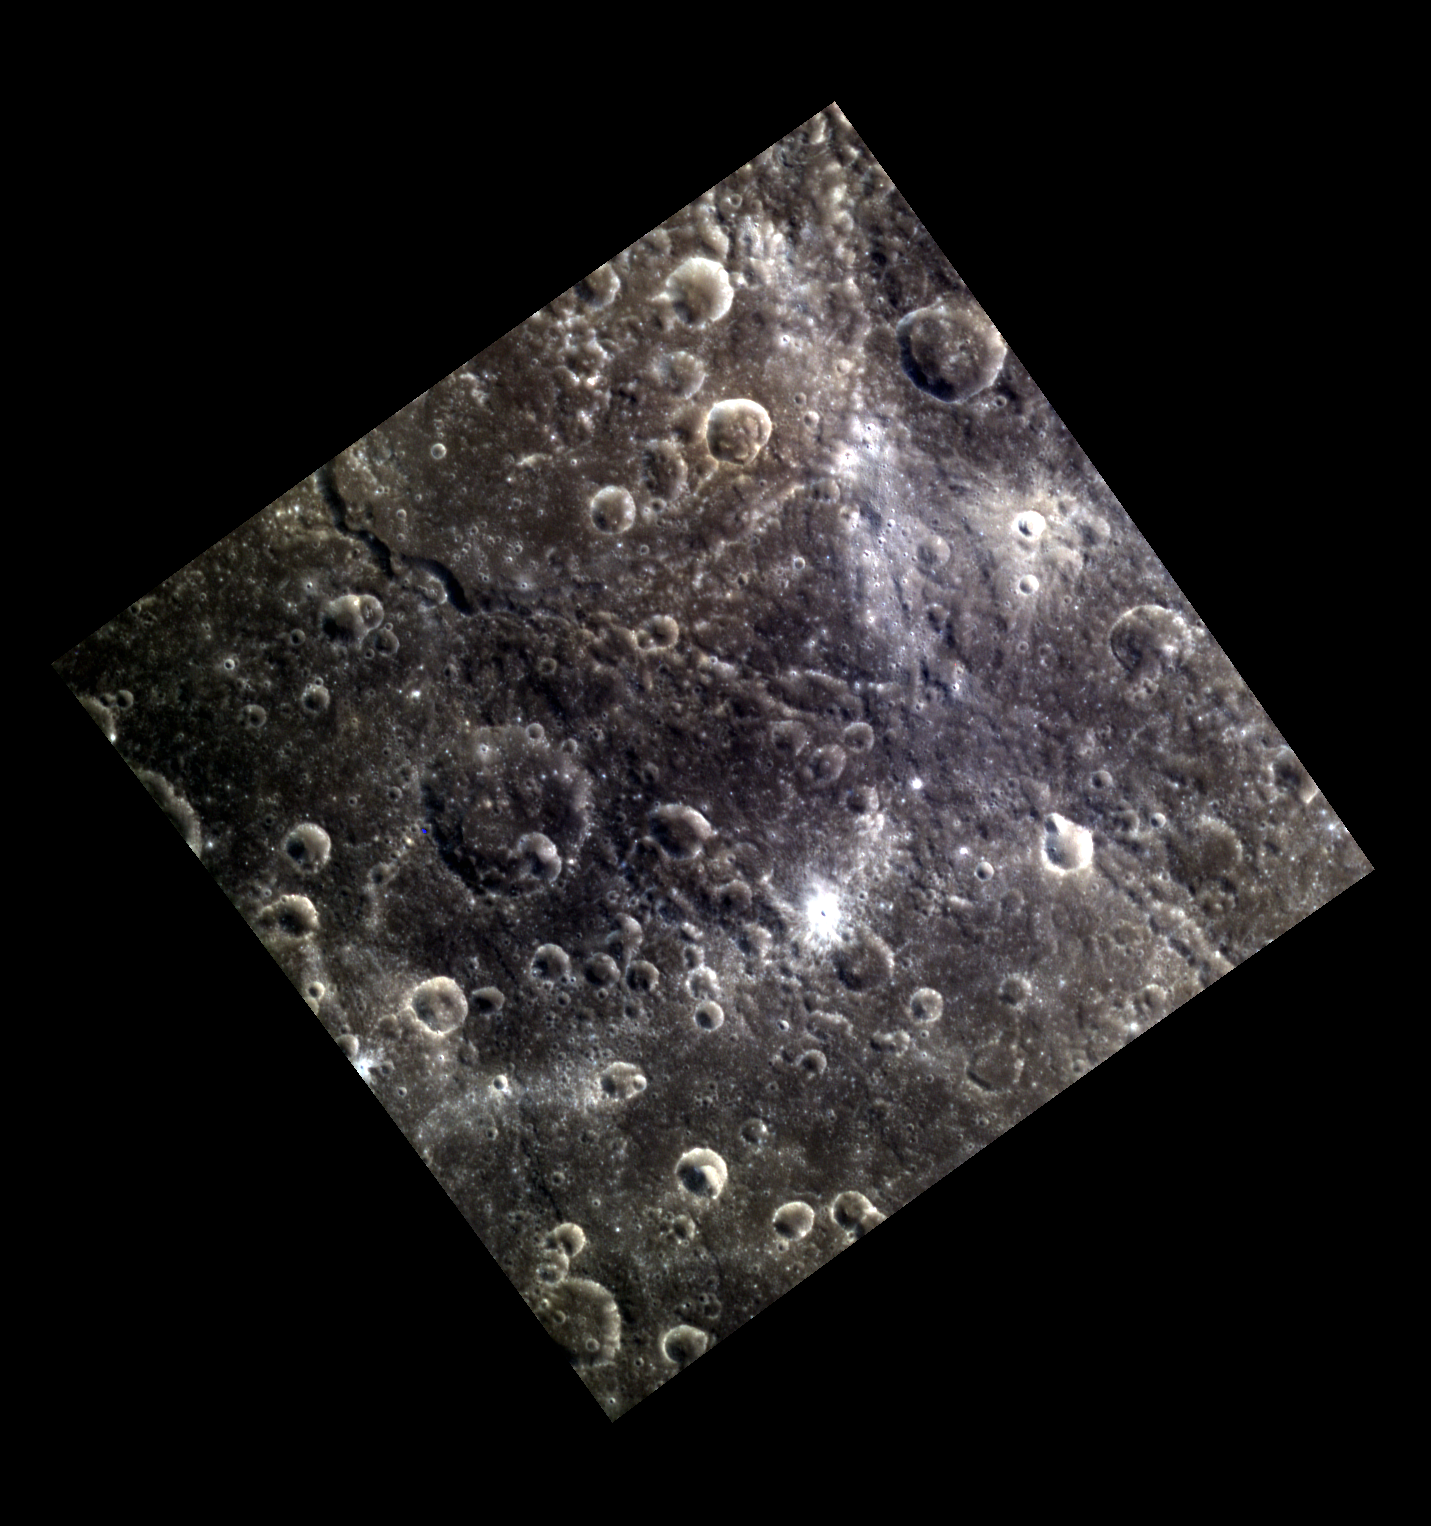

Rachmaninoff’s Ejecta

This image is located just off the edge of Rachmaninoff‘s ejecta blanket, and many of the craters in this image formed as secondary craters when Rachmaninoff’s ejecta impacted the surrounding terrain. A chain of small secondary craters is also present along the bright swath at the top right; these are most likely from a smaller, more distant impact to the north.

This image was acquired as part of MDIS’s high-resolution 3-color imaging campaign. The map produced from this campaign complements the 8-color base map (at an average resolution of 1 km/pixel) acquired during MESSENGER’s primary mission by imaging Mercury’s surface in a subset of the color filters at the highest resolution possible. The three narrow-band color filters are centered at wavelengths of 430 nm, 750 nm, and 1000 nm, and image resolutions generally range from 100 to 400 meters/pixel in the northern hemisphere.

Date acquired: August 03, 2012
Image Mission Elapsed Time (MET): 252467209, 252467201, 252467205
Image ID: 2319964, 2319962, 2319963
Instrument: Wide Angle Camera (WAC) of the Mercury Dual Imaging System (MDIS)
WAC filters: 9, 7, 6 (996, 748, 433 nanometers) in red, green, and blue
Center Latitude: 21.46°
Center Longitude: 48.83° E
Resolution: 180 meters/pixel
Scale: Image Width: 242 km (150 mi)
Incidence Angle: 33.9°
Emission Angle: 0.2°
Phase Angle: 34.0°

The MESSENGER spacecraft is the first ever to orbit the planet Mercury, and the spacecraft’s seven scientific instruments and radio science investigation are unraveling the history and evolution of the Solar System’s innermost planet. MESSENGER acquired over 150,000 images and extensive other data sets. MESSENGER is capable of continuing orbital operations until early 2015.

For information regarding the use of images, see the MESSENGER image use policy.

Credit: NASA/Johns Hopkins University Applied Physics Laboratory/Carnegie Institution of Washington